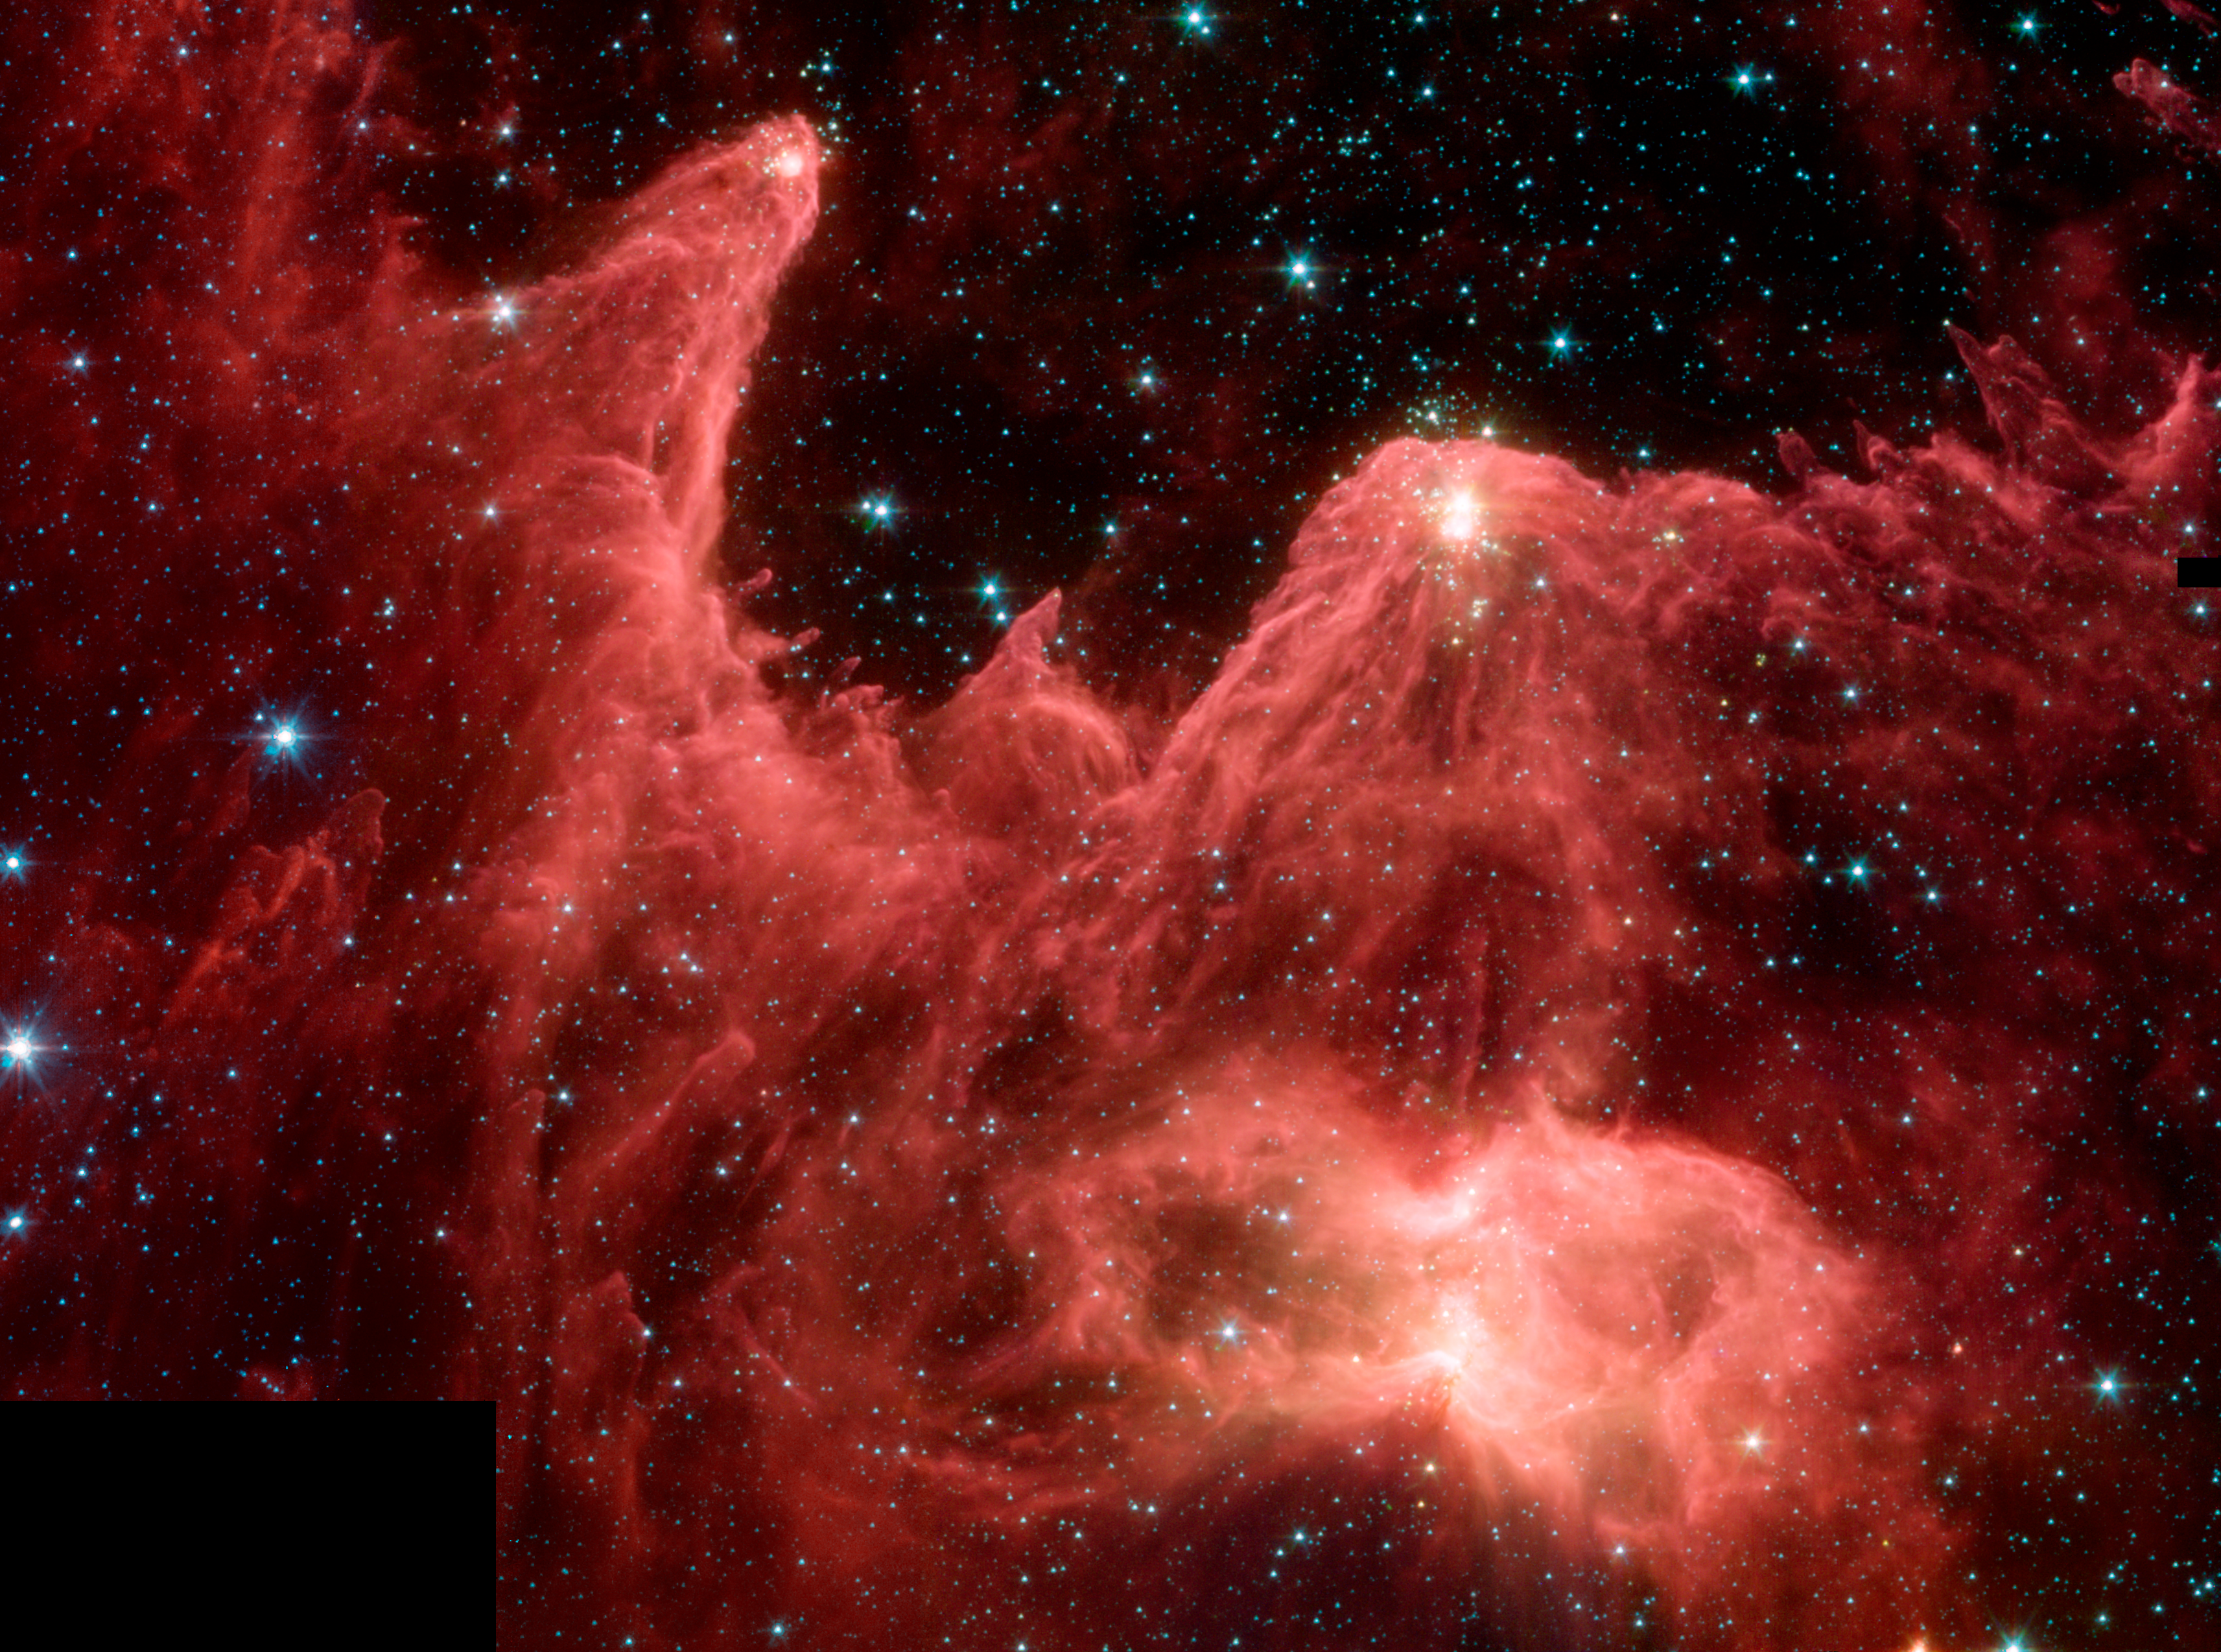

W5 in the Infrared

This image shows an infrared data taken by NASA's Spitzer Space Telescope of a region dubbed the "Mountains of Creation." Towering pillars of dust are aglow with the light of embryonic stars (white/yellow). The added detail in the Spitzer image reveals a dynamic region in the process of evolving and creating new stellar life.

Infrared light can travel through dust, while visible light is blocked by it. In this case, infrared light from the stars tucked inside the dusty pillars is escaping and being detected by Spitzer. Also, the dust making up the pillars has been warmed by stars and consequently glows in infrared light, where Spitzer can see it. This is a bit like seeing warm bodies at night with infrared goggles. In summary, Spitzer is both seeing, and seeing through, the dust.

The Spitzer image was taken by the infrared array camera on Spitzer. It is a 4-color composite of infrared light, showing emissions from wavelengths of 3.6 microns (blue), 4.5 microns (green), 5.8 microns (orange), and 8.0 microns (red).

Credit: NASA/JPL-Caltech/L. Allen (Harvard-Smithsonian CfA)